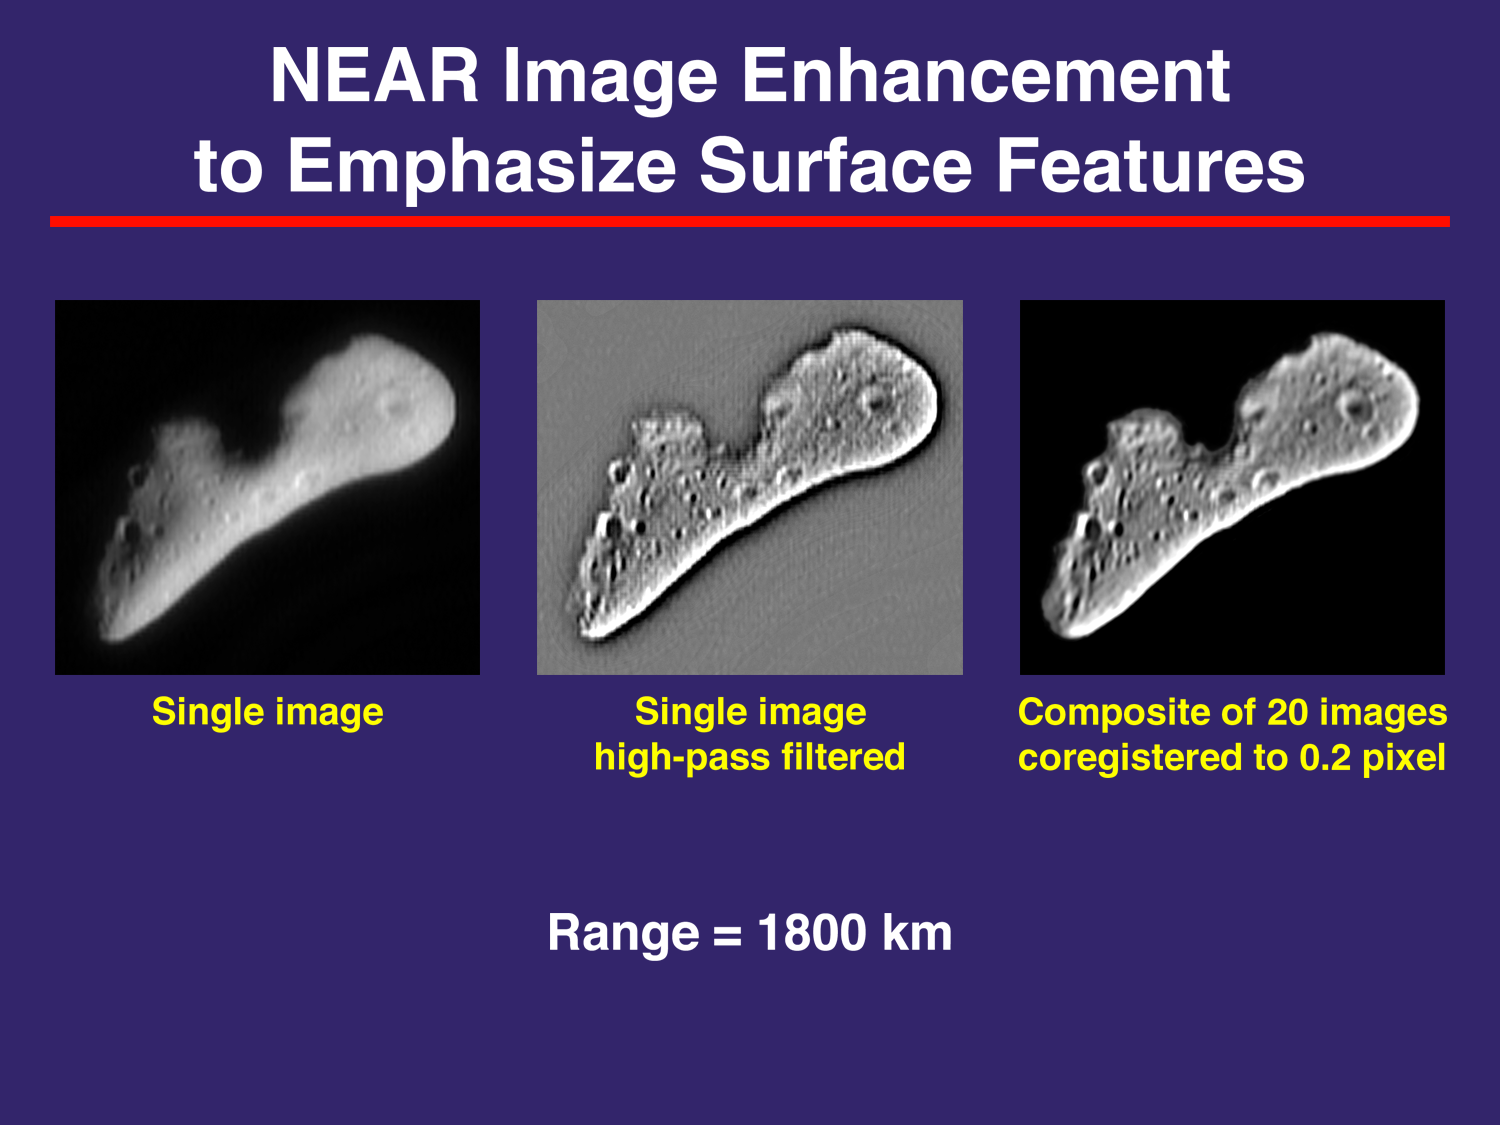

Eros Details Enhanced by Computer Processing

The NEAR camera’s ability to show details of Eros’s surface is limited by the spacecraft’s distance from the asteroid. That is, the closer the spacecraft is to the surface, the more that details are visible. However mission scientists regularly use computer processing to squeeze an extra measure of information from returned data. In a technique known as “superresolution,” many images of the same scene acquired at very, very slightly different camera pointing are carefully overlain and processed to bright out details even smaller than would normally be visible. In this rendition constructed out of 20 image frames acquired Feb. 12, 2000, the images have first been enhanced (“high-pass filtered”) to accentuate small-scale details. Superresolution was then used to bring out features below the normal ability of the camera to resolve.

Built and managed by The Johns Hopkins University Applied Physics Laboratory, Laurel, Maryland, NEAR was the first spacecraft launched in NASA’s Discovery Program of low-cost, small-scale planetary missions. See the NEAR web page at http://near.jhuapl.edu for more details.

Credit: NASA/JPL/JHUAPL